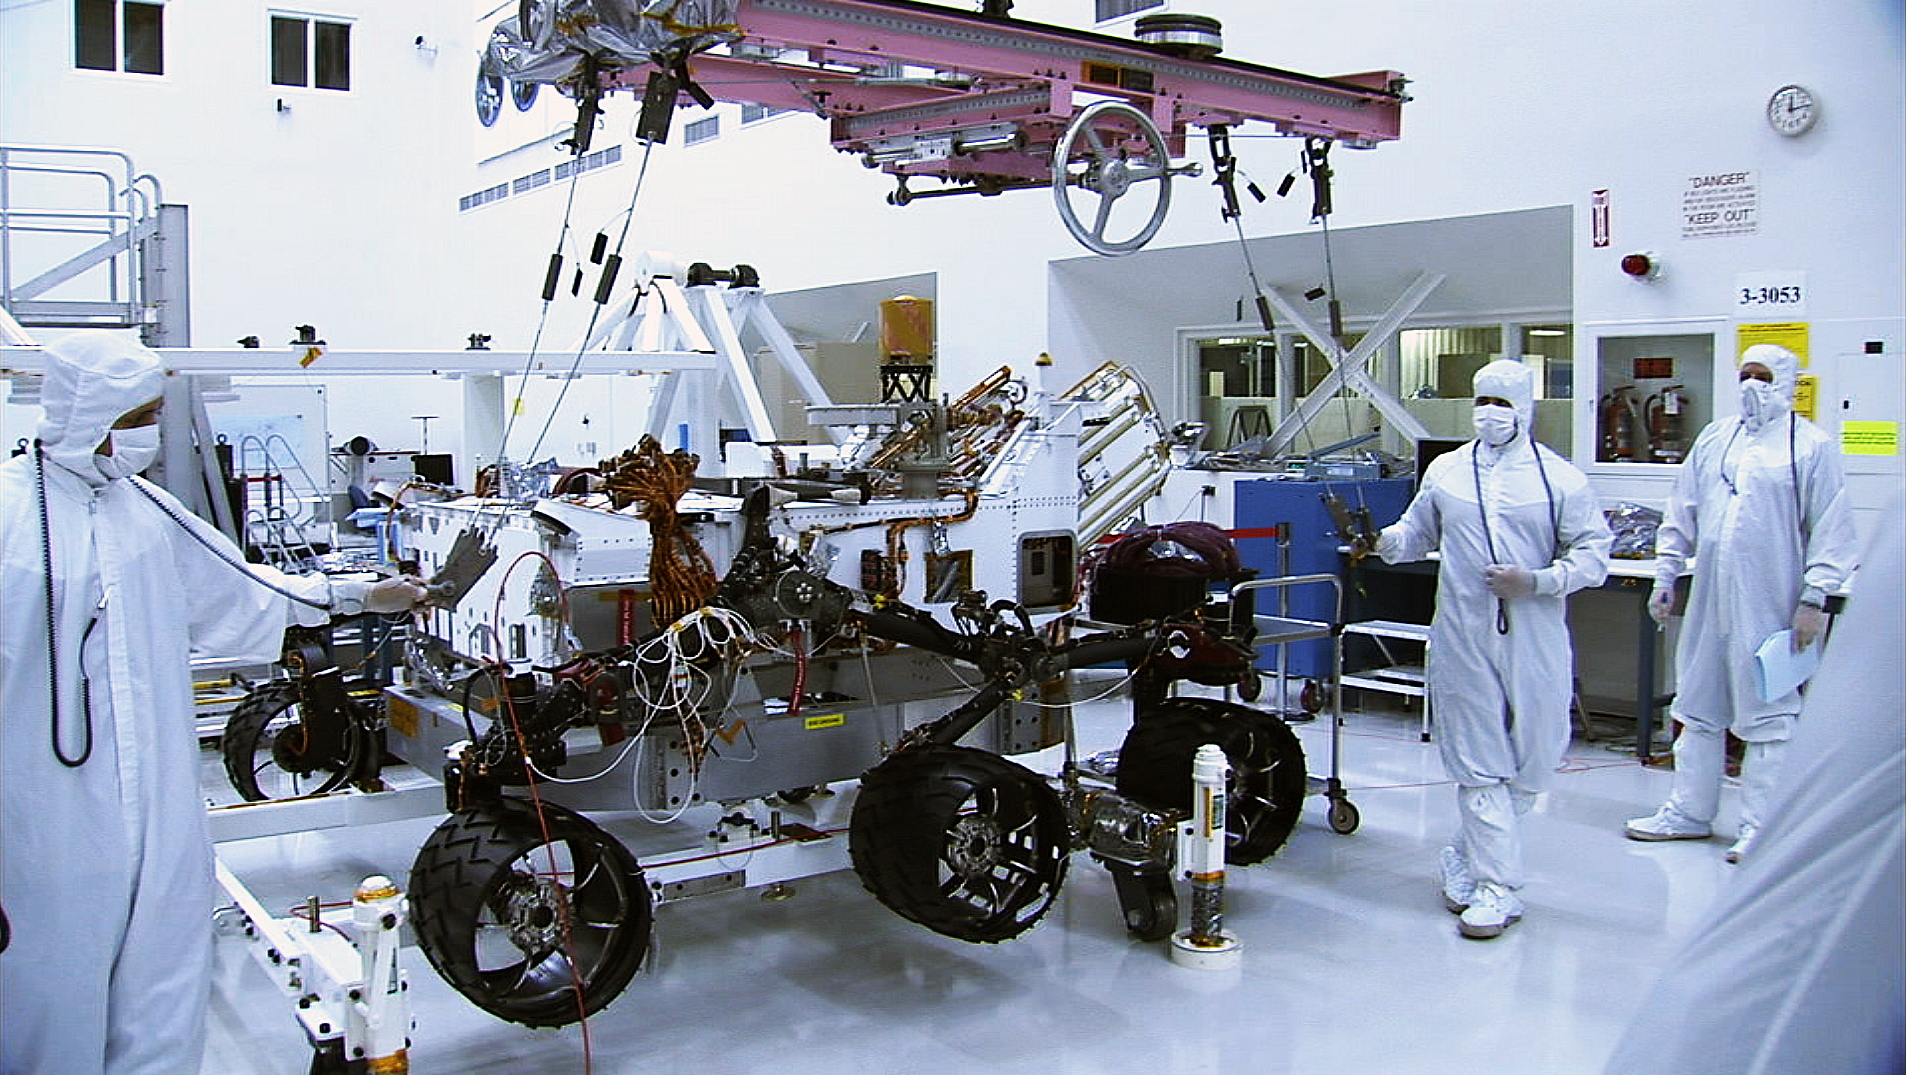

Wheel Installation

In this picture, the Curiosity rover sports a set of six new wheels. The wheels were just installed on June 28 and 29 in the Spacecraft Assembly Facility at NASA’s Jet Propulsion Laboratory, Pasadena, Calif. For another view of the wheels see PIA13236. This set of wheels will set “foot” on Mars in the summer of 2012. The rovers’ launch is scheduled for late 2011.

Credit: NASA/JPL-Caltech